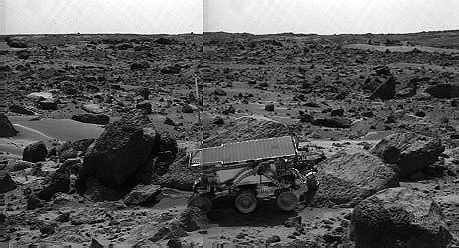

Sojourner’s APXS at “Moe” – Left Eye

The Sojourner rover’s Alpha Proton X-ray Spectrometer (APXS) is shown deployed against the rock “Moe” on the afternoon of Sol 64 (September 7). The rocks to the left of Moe are “Shark” (left of Sojourner) and “Half Dome” (behind Sojourner). They were previously measured by the APXS. The image was taken by the Imager for Mars Pathfinder (IMP).

This image and PIA00966 (right eye) make up a stereo pair.

Mars Pathfinder is the second in NASA’s Discovery program of low-cost spacecraft with highly focused science goals. The Jet Propulsion Laboratory, Pasadena, CA, developed and manages the Mars Pathfinder mission for NASA’s Office of Space Science, Washington, D.C. JPL is an operating division of the California Institute of Technology (Caltech).

Photojournal note: Sojourner spent 83 days of a planned seven-day mission exploring the Martian terrain, acquiring images, and taking chemical, atmospheric and other measurements. The final data transmission received from Pathfinder was at 10:23 UTC on September 27, 1997. Although mission managers tried to restore full communications during the following five months, the successful mission was terminated on March 10, 1998.

Credit: NASA/JPL